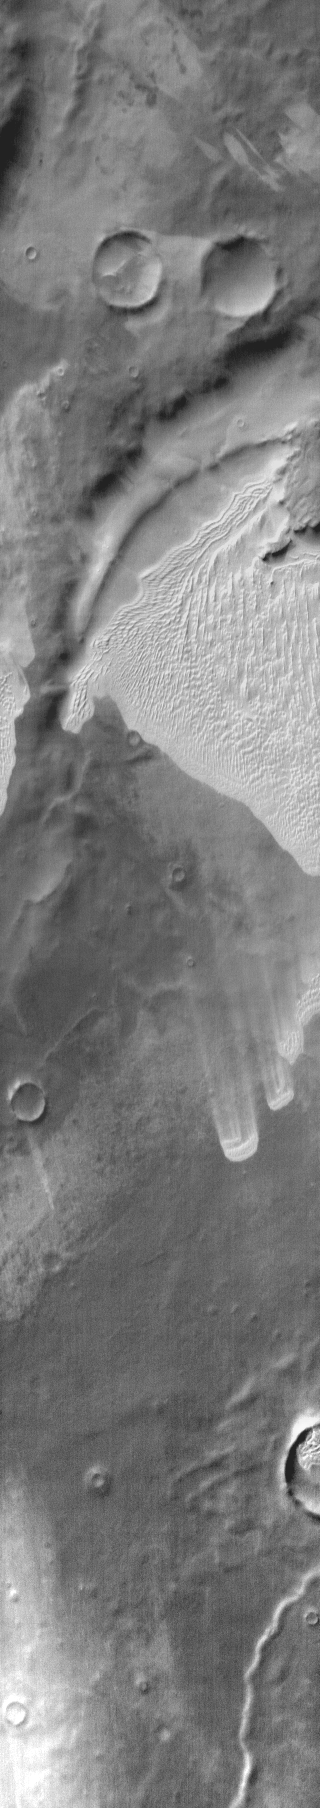

Dunes near Polar Cap

This daytime infrared image shows an extensive sand sheet near the south polar cap.

Image information: IR instrument. Latitude -67.5N, Longitude 138.8E. 111 meter/pixel resolution.

Please see the THEMIS Data Citation Note for details on crediting THEMIS images.

Note: this THEMIS visual image has not been radiometrically nor geometrically calibrated for this preliminary release. An empirical correction has been performed to remove instrumental effects. A linear shift has been applied in the cross-track and down-track direction to approximate spacecraft and planetary motion. Fully calibrated and geometrically projected images will be released through the Planetary Data System in accordance with Project policies at a later time.

NASA’s Jet Propulsion Laboratory manages the 2001 Mars Odyssey mission for NASA’s Office of Space Science, Washington, D.C. The Thermal Emission Imaging System (THEMIS) was developed by Arizona State University, Tempe, in collaboration with Raytheon Santa Barbara Remote Sensing. The THEMIS investigation is led by Dr. Philip Christensen at Arizona State University. Lockheed Martin Astronautics, Denver, is the prime contractor for the Odyssey project, and developed and built the orbiter. Mission operations are conducted jointly from Lockheed Martin and from JPL, a division of the California Institute of Technology in Pasadena.

Credit: NASA/JPL/ASU